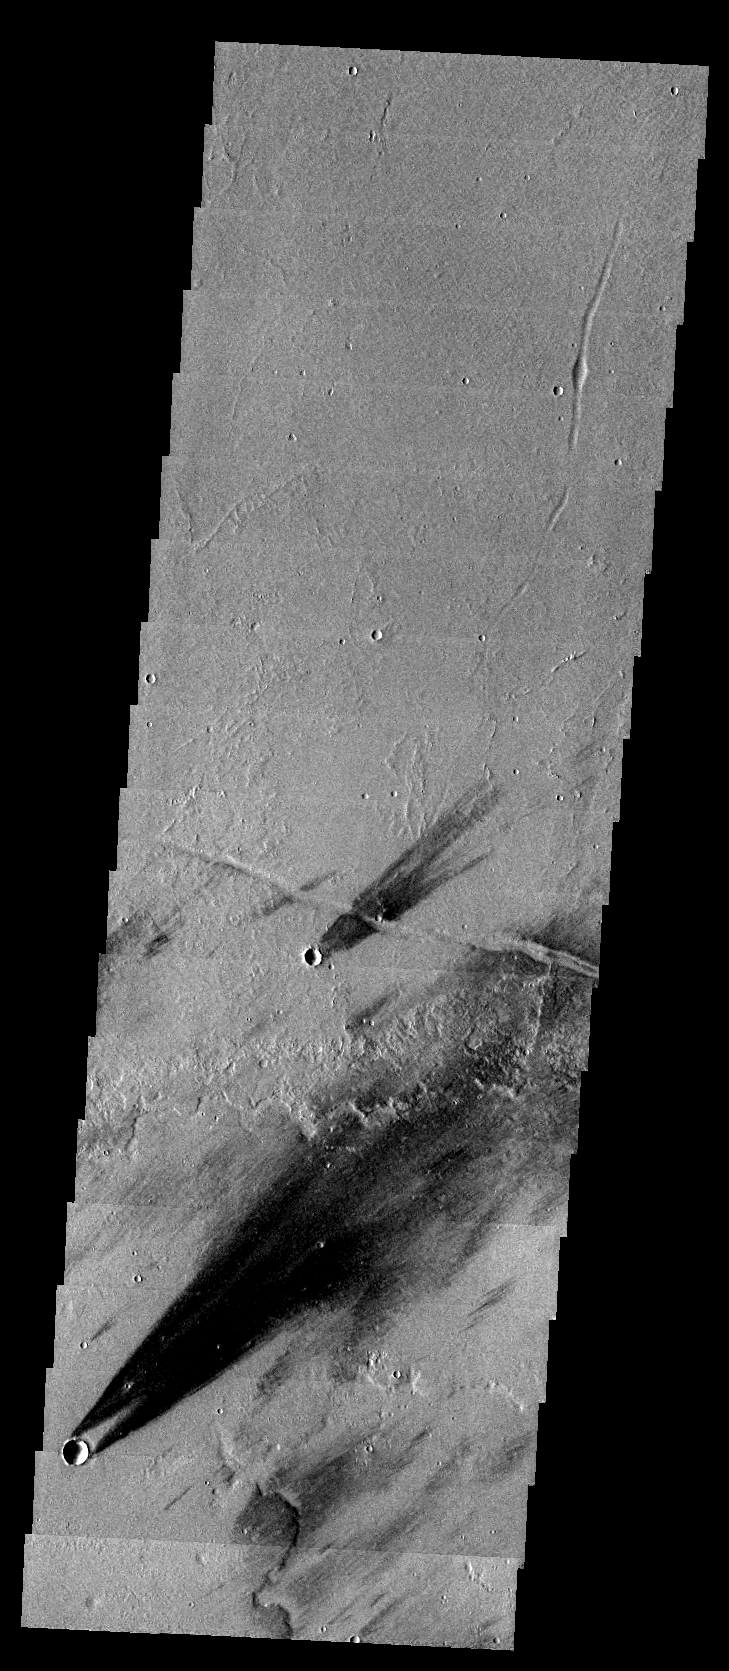

Windstreaks

The dark windstreaks in this image are located on volcanic flows northwest of Ascraeus Mons.

Image information: VIS instrument. Latitude 16.5N, Longitude 249.1E. 36 meter/pixel resolution.

Please see the THEMIS Data Citation Note for details on crediting THEMIS images.

Note: this THEMIS visual image has not been radiometrically nor geometrically calibrated for this preliminary release. An empirical correction has been performed to remove instrumental effects. A linear shift has been applied in the cross-track and down-track direction to approximate spacecraft and planetary motion. Fully calibrated and geometrically projected images will be released through the Planetary Data System in accordance with Project policies at a later time.

NASA’s Jet Propulsion Laboratory manages the 2001 Mars Odyssey mission for NASA’s Office of Space Science, Washington, D.C. The Thermal Emission Imaging System (THEMIS) was developed by Arizona State University, Tempe, in collaboration with Raytheon Santa Barbara Remote Sensing. The THEMIS investigation is led by Dr. Philip Christensen at Arizona State University. Lockheed Martin Astronautics, Denver, is the prime contractor for the Odyssey project, and developed and built the orbiter. Mission operations are conducted jointly from Lockheed Martin and from JPL, a division of the California Institute of Technology in Pasadena.

Credit: NASA/JPL/ASU